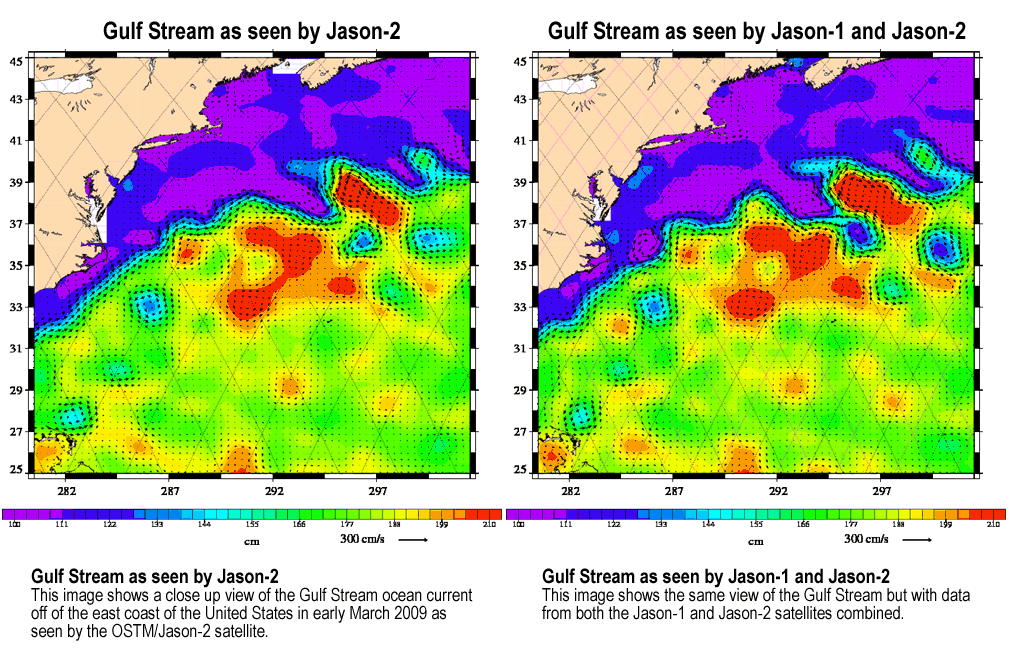

OSTM/Jason-2 and Jason-1 Tandem Mission View of the Gulf Stream

This animation, created with altimeter data from the Ocean Surface Topography Mission (OSTM)/Jason-2 satellite and the Jason-1 satellite, shows a portion of the Gulf Stream off the east coast of the United States. It demonstrates how much more detail is visible in the ocean surface when measured by two satellites than by one alone.

The image on the left was created with data from OSTM/Jason-2. The image on the right is the same region but made with combined data from OSTM/Jason-2 and Jason-1.It shows the Gulf Stream’s eddies and rings much more clearly. This image is a product of the new interleaved tandem mission of the Jason-1 and Ocean Surface Topography Mission (OSTM)/Jason-2 satellites. (The first global map from this tandem mission is available at PIA11859.)

In January 2009, Jason-1 was maneuvered into orbit on the opposite side of Earth from its successor, OSTM/Jason-2 satellite. It takes 10 days for the satellites to cover the globe and return to any one place over the ocean. So, in this new tandem configuration, Jason-1 flies over the same region of the ocean that OSTM/Jason-2 flew over five days earlier. Its ground tracks fall mid-way between those of Jason-2, which are about 315 kilometers (195 miles) apart at the equator.

Working together, the two spacecraft measure the surface topography of the ocean twice as often as would be possible with one satellite, and over a 10-day period, they return twice the amount of detailed measurements. Combining data from the two satellites makes it possible to map smaller, more rapidly changing features than one satellite could alone.

These images show sea-level anomaly data from the first 14 days of the interleaved orbit of Jason-1 and OSTM/Jason-2, the period beginning on Feb. 20, 2009. An anomaly is a departure from a value averaged over a long period of time.

Red and yellow are regions where sea levels are higher than normal. Purple and dark blue show where sea levels are lower. A higher-than-normal sea surface is usually a sign of warm waters below, while lower sea levels indicate cooler than normal temperatures.

Jason-1 is a joint mission of NASA and the French space agency, CNES. The U.S. portion of the Jason-1 mission is managed by JPL for NASA’s Science Mission Directorate, Washington, D.C.

OSTM/Jason 2 is an international endeavor with responsibility for satellite development and launch shared between NASA and CNES. The U.S. National Oceanic and Atmospheric Administration (NOAA) is responsible for satellite operations, and JPL is managing the mission for NASA. Data processing is being carried out by CNES, the European Organisation for the Exploitation of Meteorological Satellites (EUMETSAT) and NOAA.

Credit: NASA/JPL/CNES/CLS/DUACS